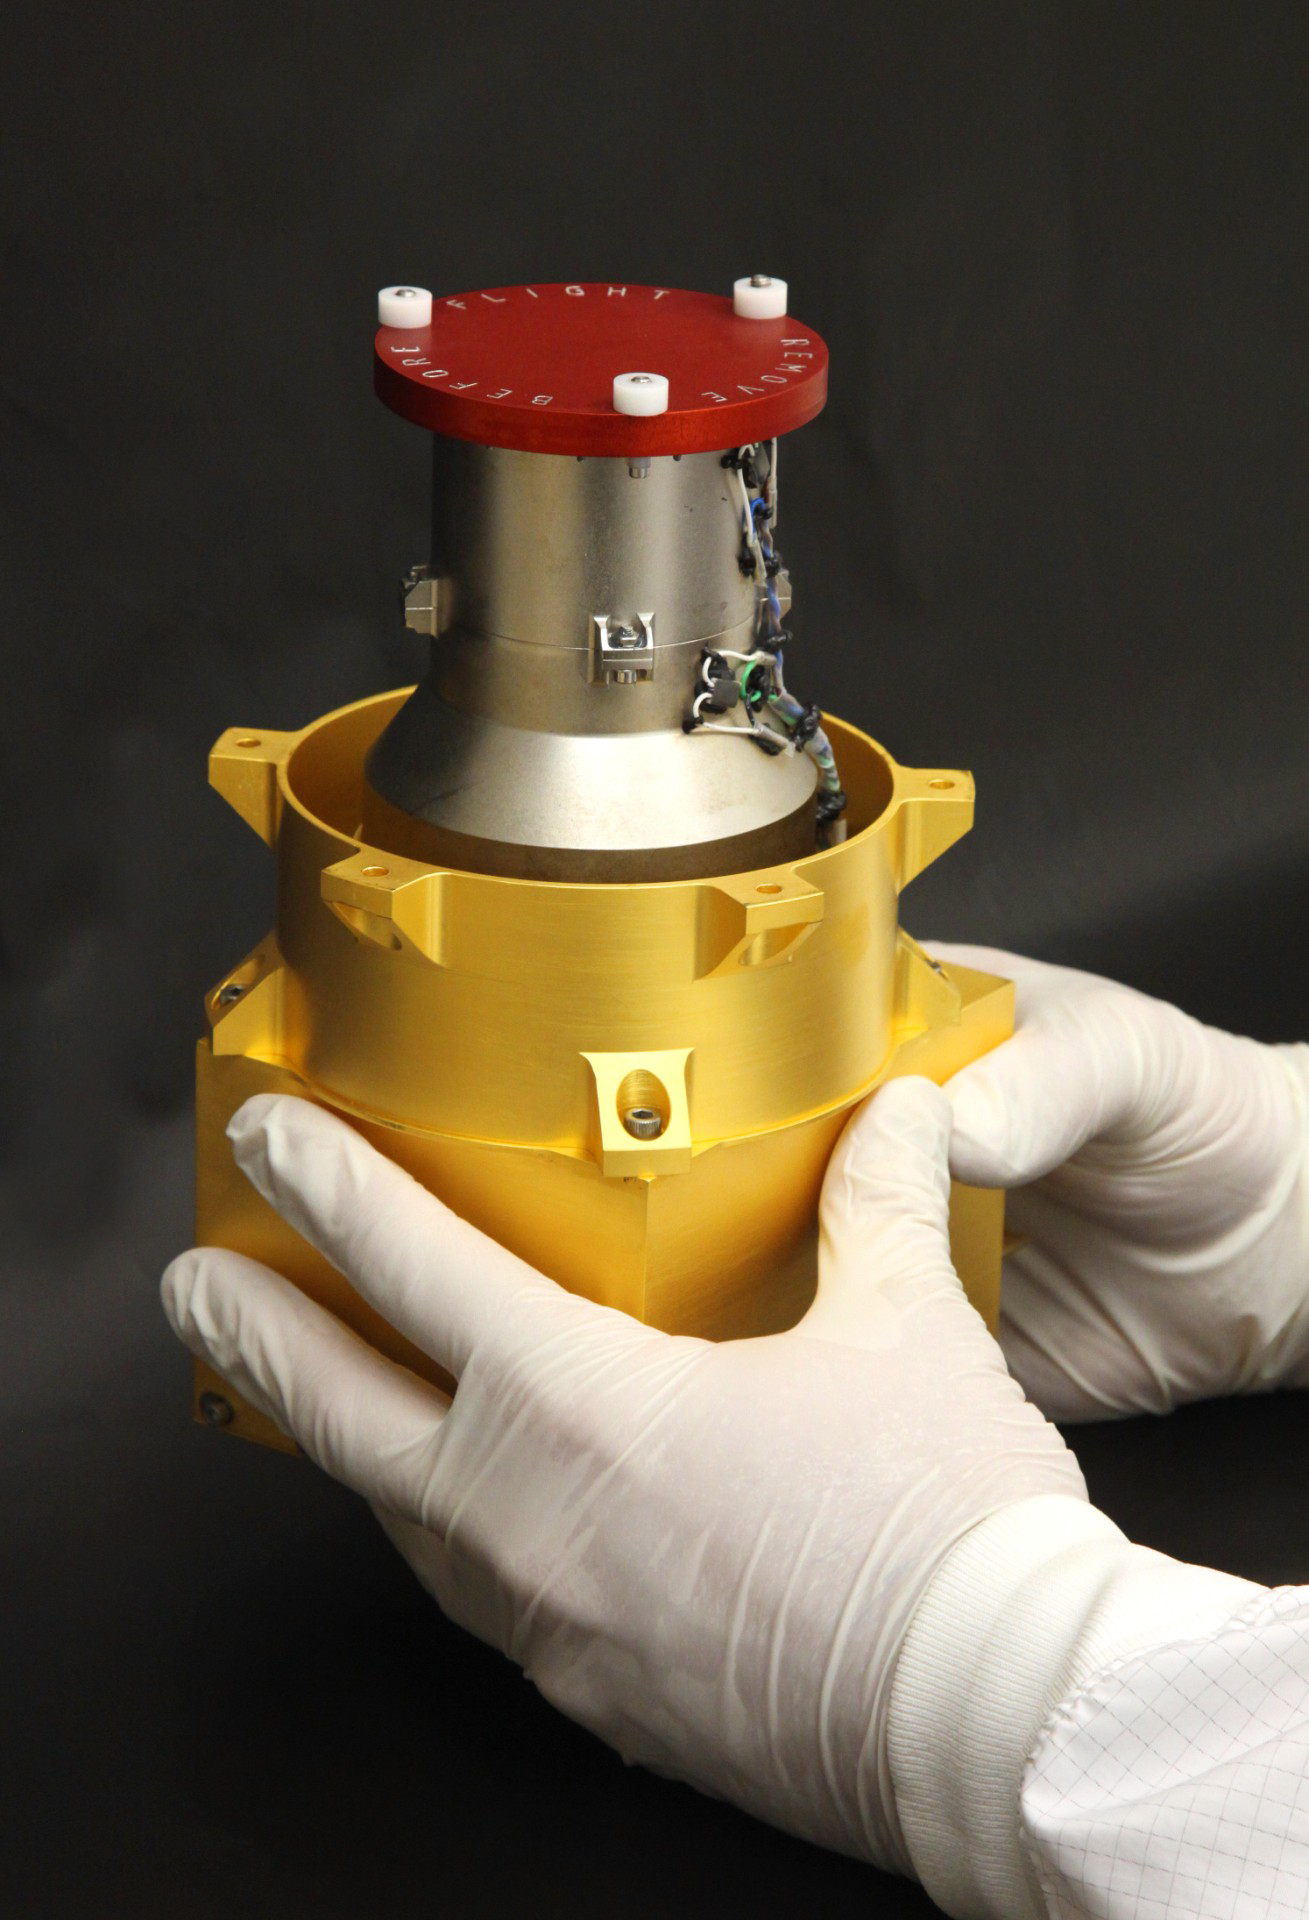

Radiation Assessment Detector for Mars Science Laboratory

This instrument, shown prior to its September 2010 installation onto NASA’s Mars rover Curiosity, will aid future human missions to Mars by providing information about the radiation environment on Mars and on the way to Mars.

It is the Radiation Assessment Detector, or RAD, one of 10 science instruments for the Mars Science Laboratory mission, which will land Curiosity on Mars in August 2012. Southwest Research Insitute, in San Antonio, Texas, and Boulder, Colo., supplied this instrument in collaboration with Germany’s national aerospace research center, Deutschen Zentrum für Luft- und Raumfahrt. This image shows the flight hardware, with a red “remove before flight” cover on top of the instrument’s telescope.

The Radiation Assessment Detector will monitor high-energy atomic and subatomic particles from the sun, from distant supernovas and from other natural sources. These particles are natural radiation that could be harmful to astronauts on a Mars mission or to any microbes near the surface of Mars.

The installed instrument’s telescope faces upward from a position near the front left corner of Curiosity’s deck, with a 65-degree field of view. Two kinds of detectors in the instrument monitor charged particles. A third type detects neutral particles produced by charged-particle radiation’s interaction with the Martian atmosphere or ground.

NASA’s Jet Propulsion Laboratory, a division of the California Institute of Technology in Pasadena, manages the Mars Science Laboratory for the NASA Science Mission Directorate, Washington.

Credit: NASA/JPL-Caltech/SwRI